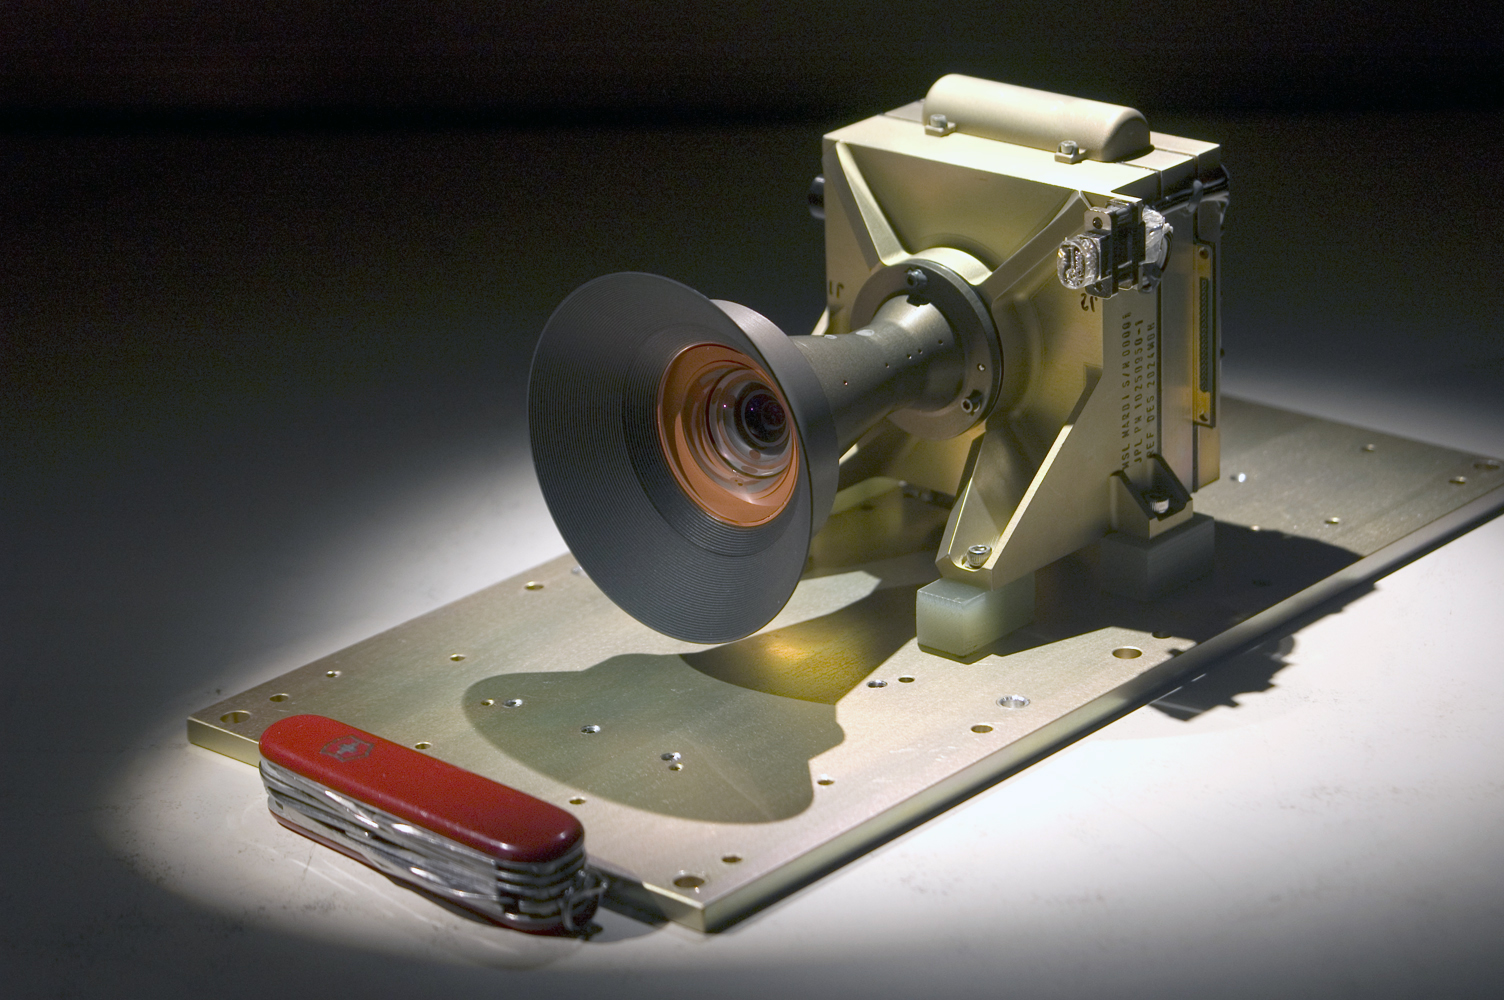

Mars Descent Imager for Curiosity

This Mars Descent Imager (MARDI) camera will fly on the Curiosity rover of NASA’s Mars Science Laboratory mission.

The downward-looking camera will take about four frames per second at nearly 1,600 by 1,200 pixels per frame for about the final two minutes before Curiosity touches down on Mars in August 2012. Malin Space Science Systems, San Diego, Calif., supplied MARDI and two other camera instruments for the mission. A pocketknife provides scale for the image.

Credit: NASA/JPL-Caltech/Malin Space Science Systems